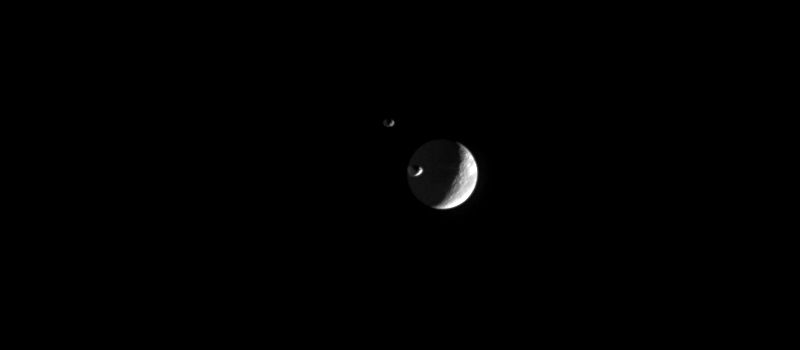

Three Moons Meet

Saturn’s moons Janus and Epimetheus are captured swinging around Saturn’s rings and past Dione in this movie sequence from the Cassini spacecraft.

The spacecraft repeatedly imaged the two moons just as they were about to round the outside edge of the rings, which were out of view to the left. Janus and Epimetheus orbit Saturn at nearly the same distance and velocity, although (as seen here) Janus is several tens of thousands of kilometers ahead of Epimetheus and farther from Cassini. Dione is actually quite far in the background compared to the small moons.

At the beginning of the movie, Epimetheus (116 kilometers, or 72 miles across) is at the left, Janus (181 kilometers, or 113 miles across) is at the center, and Dione (1,126 kilometers, or 700 miles across) is at the right.

The movie was created using 18 clear-filter images taken over a period of about 30 minutes. The images were acquired by the Cassini spacecraft narrow-angle camera on Dec. 30, 2005, at a mean distance of approximately 2.3 million kilometers (1.4 million miles) from Janus and 2.3 million kilometers (1.4 million miles) from Epimetheus. The image scale is approximately 14 kilometers (9 miles) per pixel on Janus and Epimetheus, and 16 kilometers (10 miles) per pixel on Dione.

The Cassini-Huygens mission is a cooperative project of NASA, the European Space Agency and the Italian Space Agency. The Jet Propulsion Laboratory, a division of the California Institute of Technology in Pasadena, manages the mission for NASA’s Science Mission Directorate, Washington, D.C. The Cassini orbiter and its two onboard cameras were designed, developed and assembled at JPL. The imaging operations center is based at the Space Science Institute in Boulder, Colo.

Credit: NASA/JPL/Space Science Institute